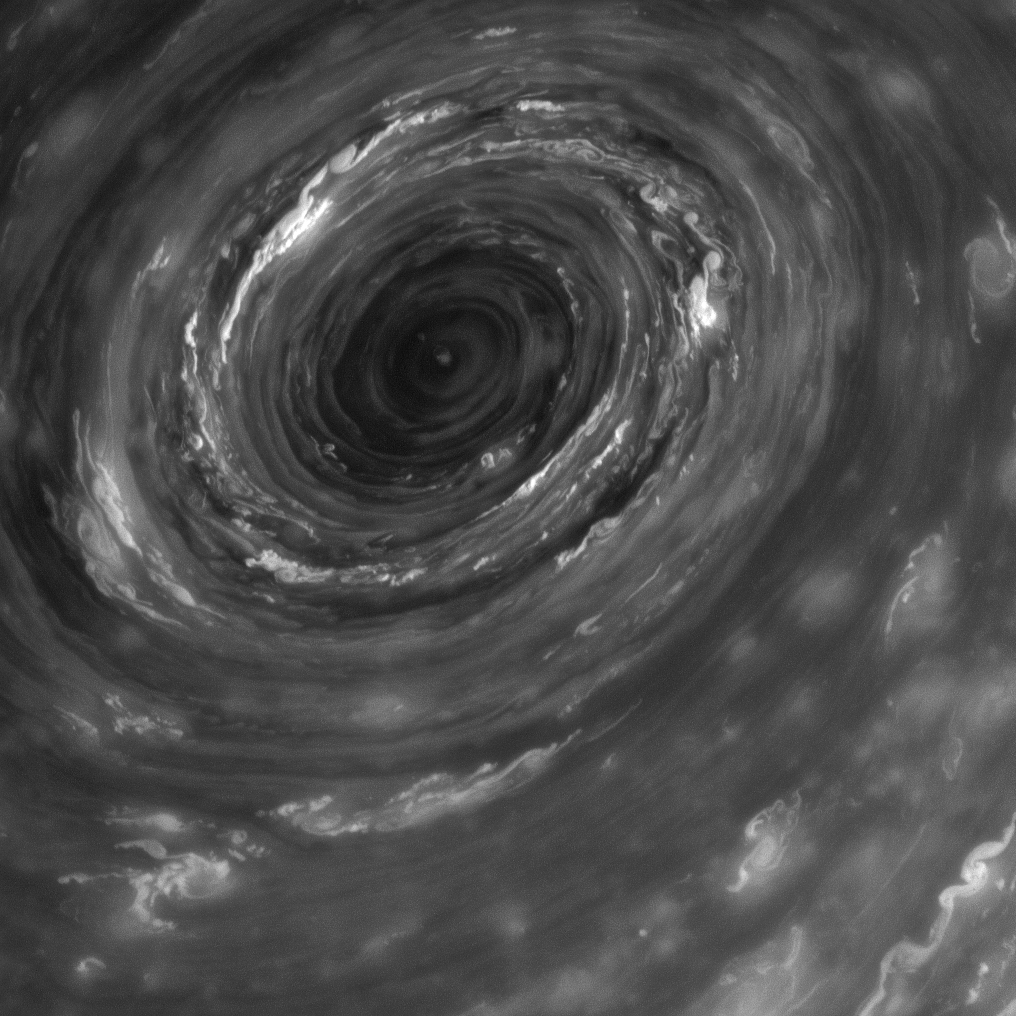

The Maelstrom

The vortex at Saturn’s north pole — seen here in the infrared — takes on the menacing look of something from the imagination of Edgar Allan Poe. But really, of course, it’s just another example of the amazing, mesmerizing meteorology on Saturn.

The eye of the immense cyclone is about 2,000 kilometers (1,250 miles) wide, 20 times larger than most on Earth. For another view of the vortex, see PIA14946.

This view is centered on clouds at 89 degrees north latitude, 109 degrees west longitude. North is up and rotated 33 degrees to the left. The image was taken with the Cassini spacecraft narrow-angle camera on June 14, 2013 using a spectral filter sensitive to wavelengths of near-infrared light centered at 750 nanometers.The view was acquired at a distance of approximately 476,000 miles (766,000 kilometers) from Saturn and at a Sun-Saturn-spacecraft, or phase, angle of 45 degrees. Image scale is 3 miles (5 kilometers) per pixel.

The Cassini-Huygens mission is a cooperative project of NASA, the European Space Agency and the Italian Space Agency. The Jet Propulsion Laboratory, a division of the California Institute of Technology in Pasadena, manages the mission for NASA’s Science Mission Directorate, Washington, D.C. The Cassini orbiter and its two onboard cameras were designed, developed and assembled at JPL. The imaging operations center is based at the Space Science Institute in Boulder, Colo.

Credit: NASA/JPL-Caltech/Space Science Institute